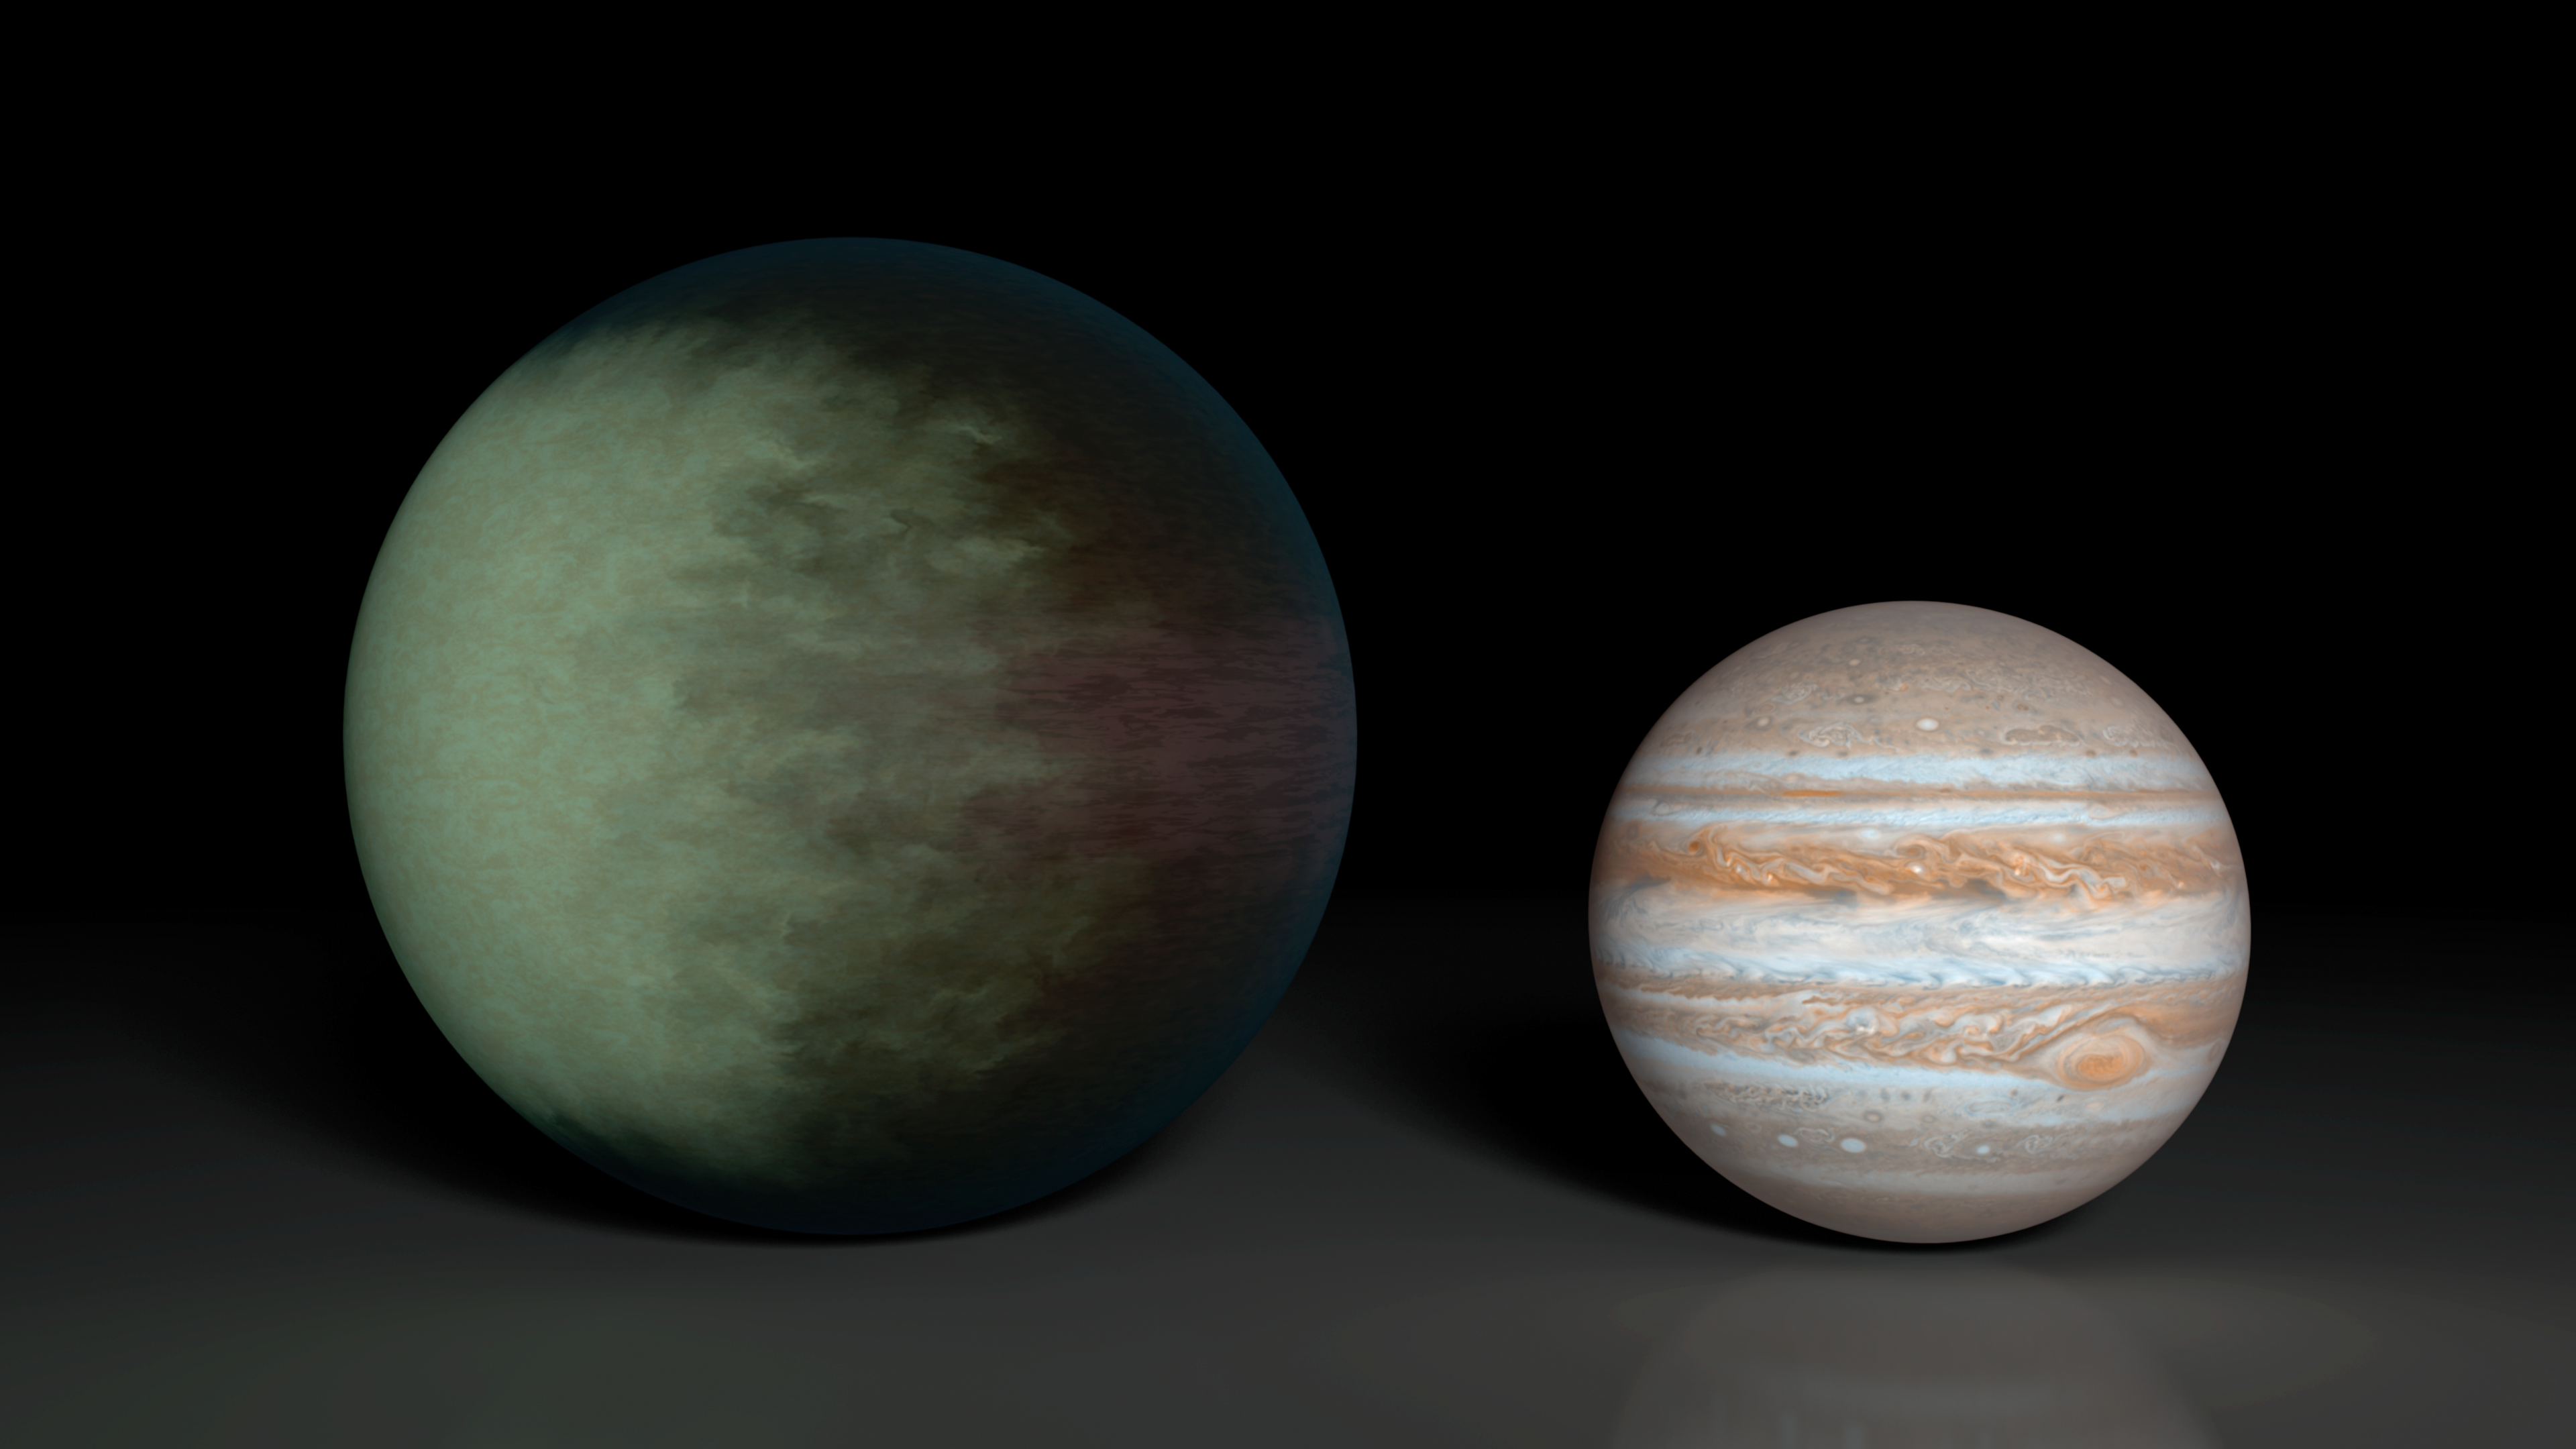

Partially Cloudy Skies on Kepler-7b (Artist Concept)

Kepler-7b (left), which is 1.5 times the radius of Jupiter (right), is the first exoplanet to have its clouds mapped. This artist’s concept shows what those clouds might look like. The cloud map was produced using data from NASA’s Kepler and Spitzer space telescopes.

The map shows that clouds cover the western side of the gaseous planet, leaving the east cloud-free. Researchers speculate the clouds are made up of minerals containing silicates.

Kepler-7b is one of the puffiest, or least dense, planets known. While it is 1.5 times the size of Jupiter is has only about half the mass.

NASA’s Ames Research Center in Moffett Field, Calif., manages Kepler’s ground system development, mission operations and science data analysis. JPL managed the Kepler mission’s development. NASA’s Jet Propulsion Laboratory, Pasadena, Calif., manages the Spitzer Space Telescope mission for NASA’s Science Mission Directorate, Washington. Science operations are conducted at the Spitzer Science Center at the California Institute of Technology in Pasadena. Data are archived at the Infrared Science Archive housed at the Infrared Processing and Analysis Center at Caltech. Caltech manages JPL for NASA.

Credit: NASA/JPL-Caltech/MIT